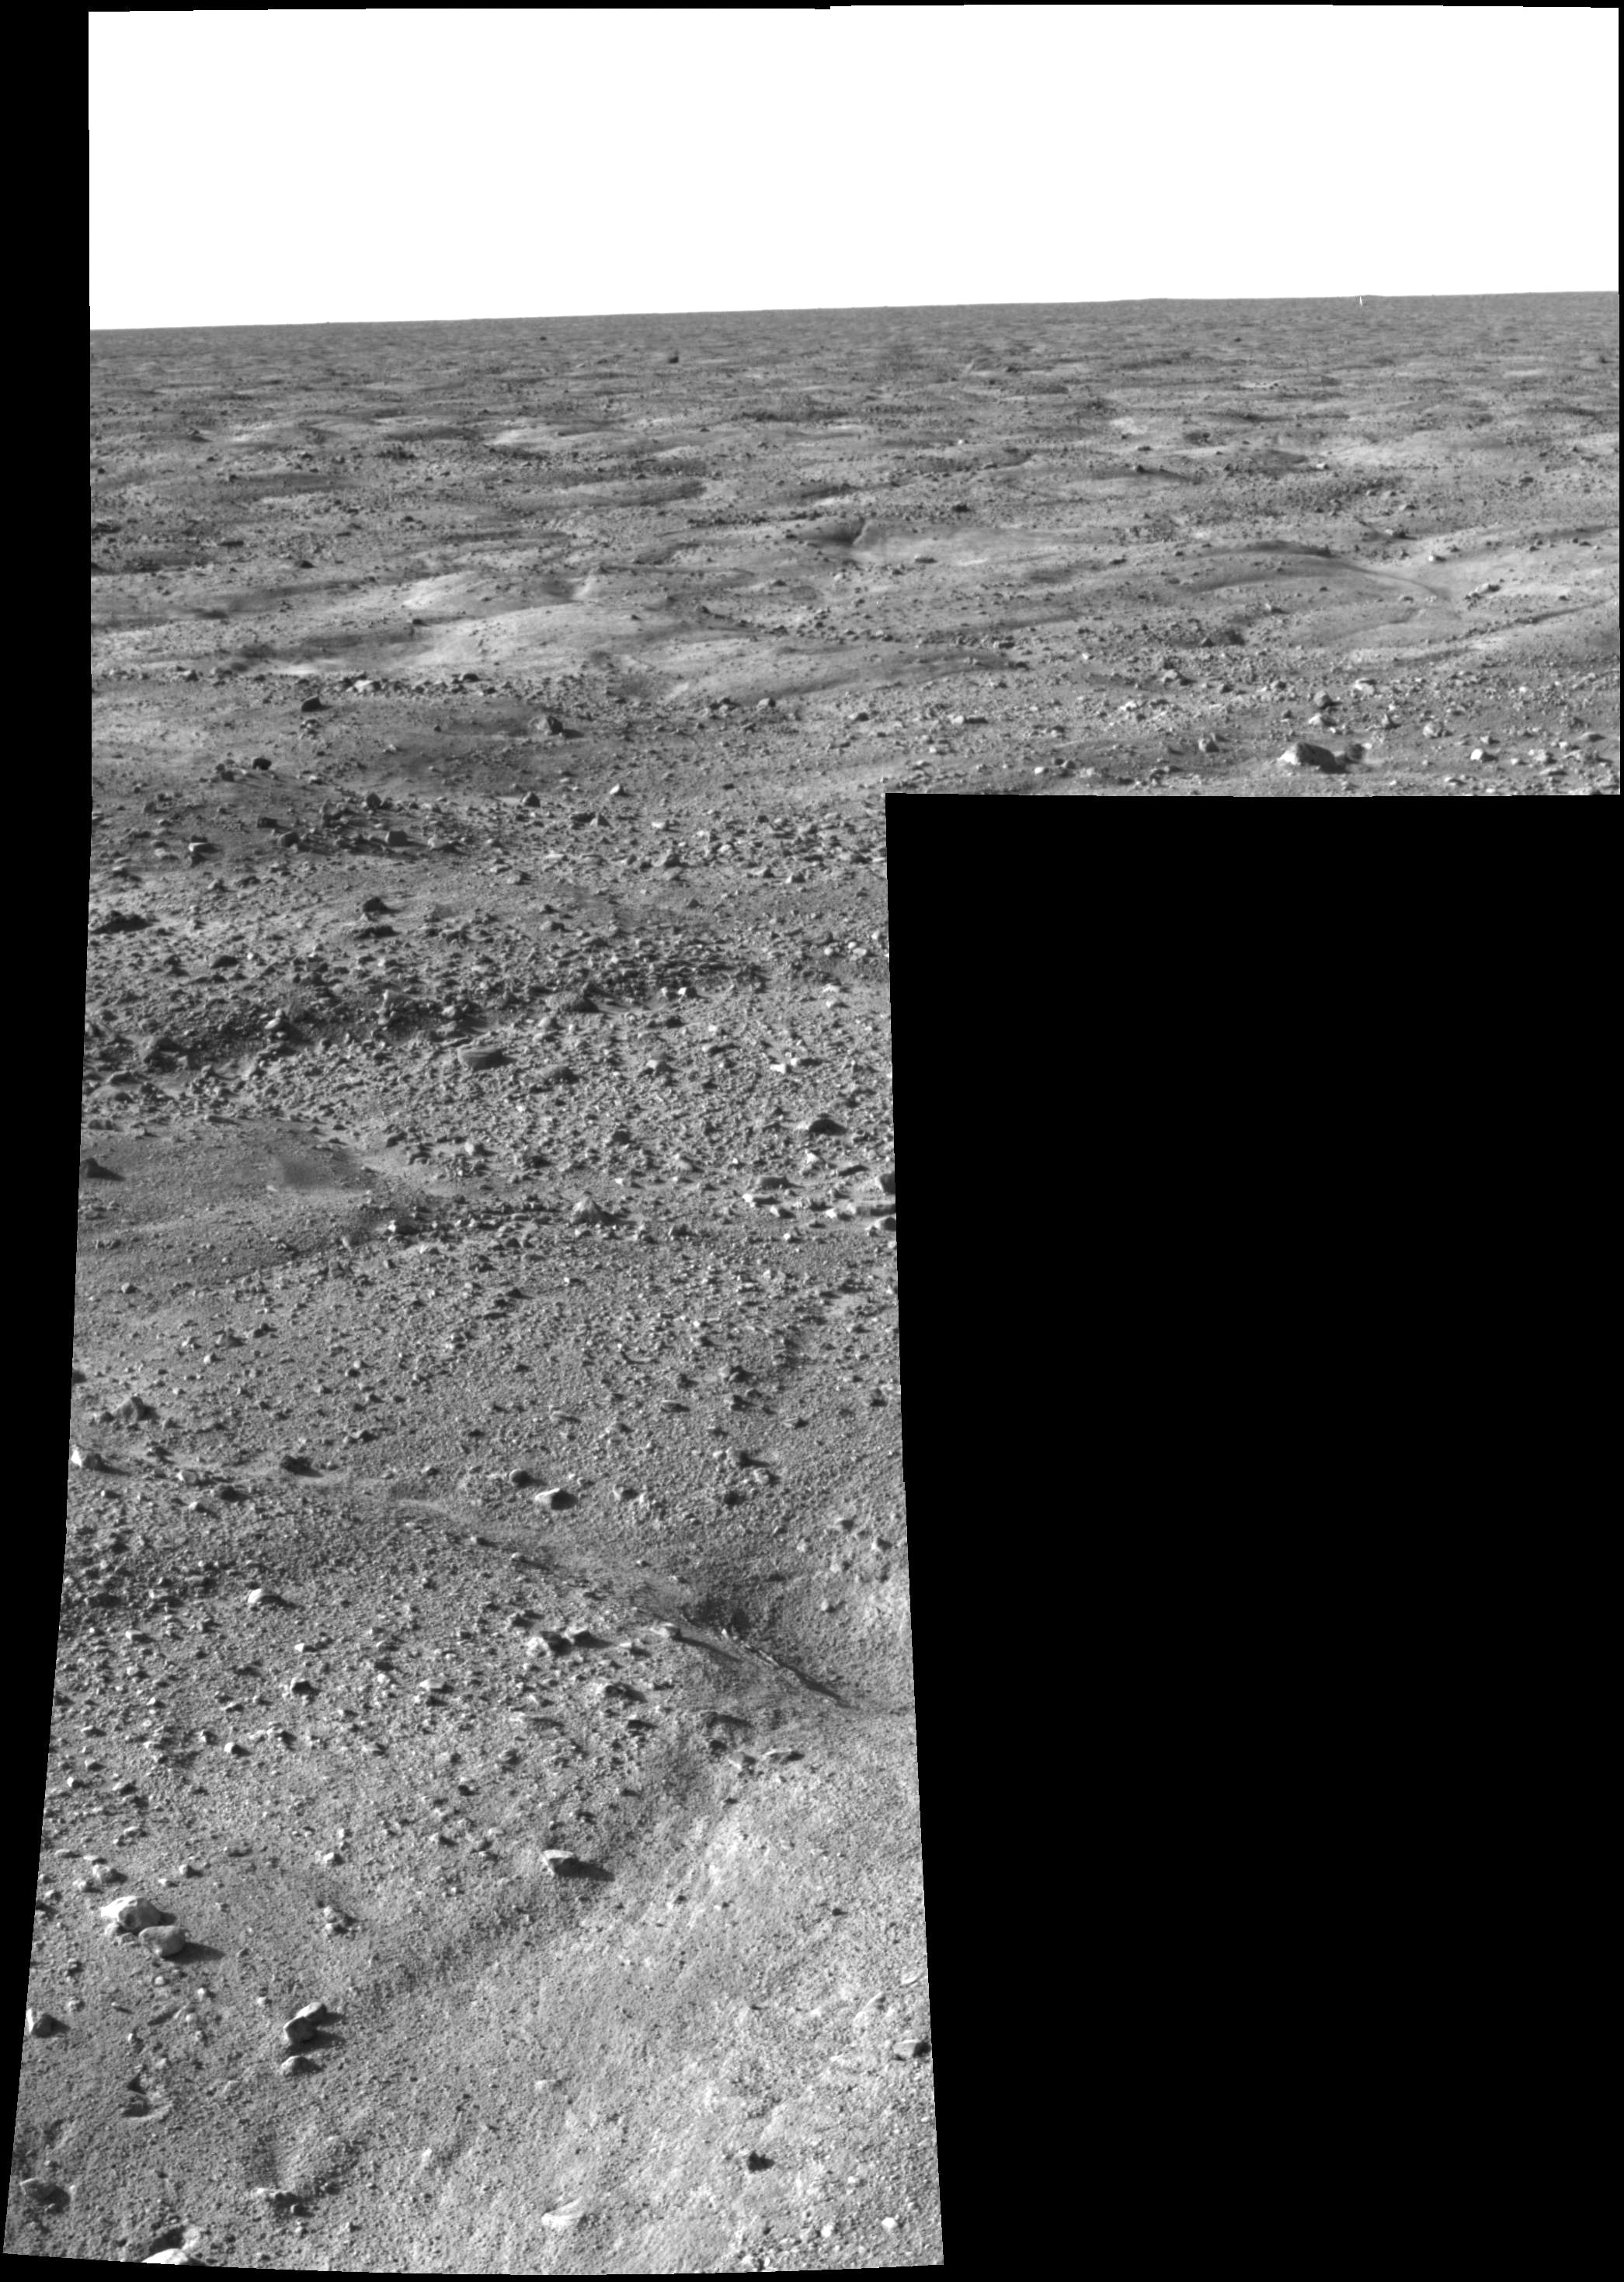

First Look at Martian Arctic Plains

This image, one of the first captured by NASA’s Phoenix Mars Lander, shows the vast plains of the northern polar region of Mars. The flat landscape is strewn with tiny pebbles and shows polygonal cracking, a pattern seen widely in Martian high latitudes and also observed in permafrost terrains on Earth. The polygonal cracking is believed to have resulted from seasonal contraction and expansion of surface ice.

Phoenix touched down on the Red Planet at 4:53 p.m. Pacific Time (7:53 Eastern Time), May 25, 2008, in an arctic region called Vastitas Borealis, at 68 degrees north latitude, 234 degrees east longitude.

This image was taken shortly after landing by the spacecraft’s Surface Stereo Imager.

The Phoenix Mission is led by the University of Arizona, Tucson, on behalf of NASA. Project management of the mission is by NASA’s Jet Propulsion Laboratory, Pasadena, Calif. Spacecraft development is by Lockheed Martin Space Systems, Denver.

Photojournal Note: As planned, the Phoenix lander, which landed May 25, 2008 23:53 UTC, ended communications in November 2008, about six months after landing, when its solar panels ceased operating in the dark Martian winter.

Credit: NASA/JPL-Caltech/University of Arizona